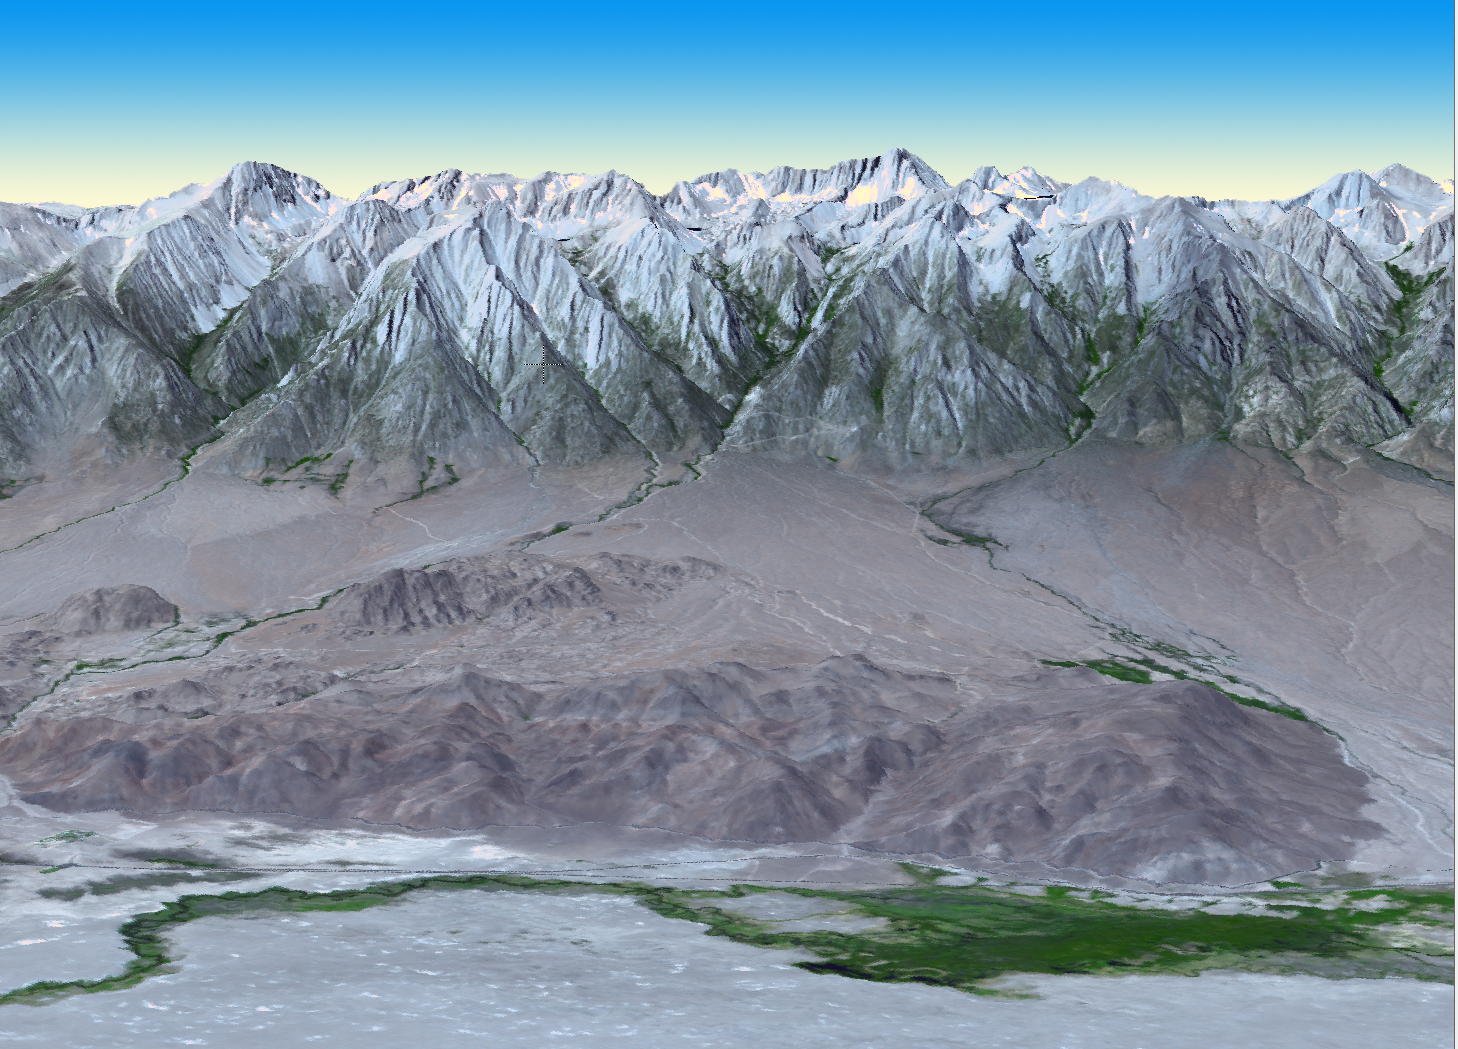

NASA’s Terra Spacecraft Views Mt. Whitney, the Highest Point in the Contiguous United States

At 14,505 feet (4,421 meters) in elevation, California’s Mt. Whitney, located in the Sierra Nevada Mountains on the west side of Owens Valley, is the highest point in the contiguous United States. In this 3-D perspective view looking west, created by the Advanced Spaceborne Thermal Emission and Reflection Radiometer (ASTER) instrument on NASA’s Terra spacecraft, the Alabama Hills appear in the foreground. Hundreds of western movies have been filmed here in this scenic and rugged countryside, including 12 starring John Wayne. This view was created by draping the ASTER image over a Digital Elevation Model produced from ASTER stereo data .The ASTER image was acquired July 14, 2011, and is located near 36.6 degrees north latitude, 118.3 degrees west longitude.

With its 14 spectral bands from the visible to the thermal infrared wavelength region and its high spatial resolution of 15 to 90 meters (about 50 to 300 feet), ASTER images Earth to map and monitor the changing surface of our planet. ASTER is one of five Earth-observing instruments launched Dec. 18, 1999, on Terra. The instrument was built by Japan’s Ministry of Economy, Trade and Industry. A joint U.S./Japan science team is responsible for validation and calibration of the instrument and data products.

The broad spectral coverage and high spectral resolution of ASTER provides scientists in numerous disciplines with critical information for surface mapping and monitoring of dynamic conditions and temporal change. Example applications are: monitoring glacial advances and retreats; monitoring potentially active volcanoes; identifying crop stress; determining cloud morphology and physical properties; wetlands evaluation; thermal pollution monitoring; coral reef degradation; surface temperature mapping of soils and geology; and measuring surface heat balance.

The U.S. science team is located at NASA’s Jet Propulsion Laboratory, Pasadena, Calif. The Terra mission is part of NASA’s Science Mission Directorate, Washington, D.C.

Credit: NASA/GSFC/METI/ERSDAC/JAROS, and U.S./Japan ASTER Science Team